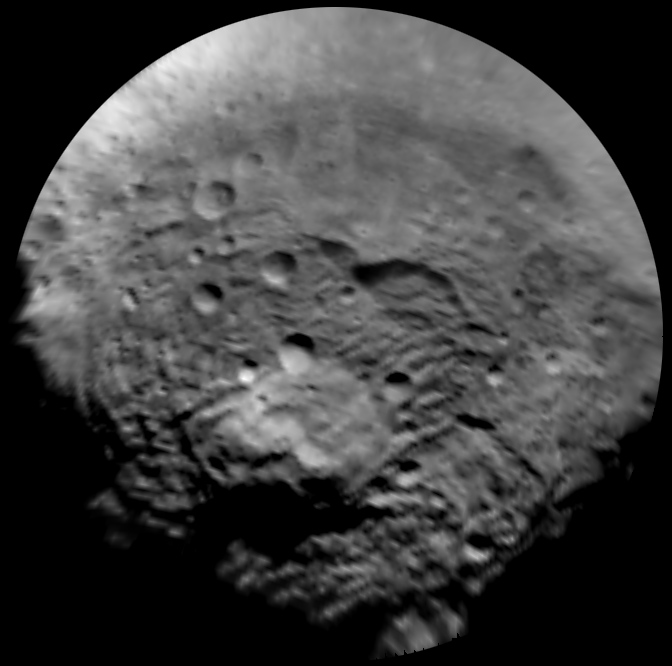

An Enhanced View of Vesta’s South Polar Region

This image, taken by the framing camera instrument aboard NASA’s Dawn spacecraft, shows the south polar region of this object, which has a diameter of 330 miles (530 kilometers). The image was taken through the clear filter on July 9, 2011, as part of a rotation characterization sequence, and it has a scale of about 2.2 miles (3.5 kilometers) per pixel. To enhance details, the resolution was enlarged to .6 miles (1 kilometer) per pixel. This region is characterized by rough topography, a large mountain, impact craters, grooves and steep scarps. The original image was map-projected, centered at 55 degrees southern latitude and 210 degrees eastern longitude.

The Dawn mission to Vesta and Ceres is managed by the Jet Propulsion Laboratory, for NASA’s Science Mission Directorate, Washington, D.C. It is a project of the Discovery Program managed by NASA’s Marshall Space Flight Center, Huntsville, Ala. UCLA, is responsible for overall Dawn mission science. Orbital Sciences Corporation of Dulles, Va., designed and built the Dawn spacecraft.

The framing cameras have been developed and built under the leadership of the Max Planck Institute for Solar System Research, Katlenburg-Lindau, Germany, with significant contributions by the German Aerospace Center (DLR) Institute of Planetary Research, Berlin, and in coordination with the Institute of Computer and Communication Network Engineering, Braunschweig. The framing camera project is funded by NASA, the Max Planck Society and DLR. JPL is a division of the California Institute of Technology, in Pasadena.

Credit: NASA/JPL-Caltech/UCLA/MPS/DLR/IDA